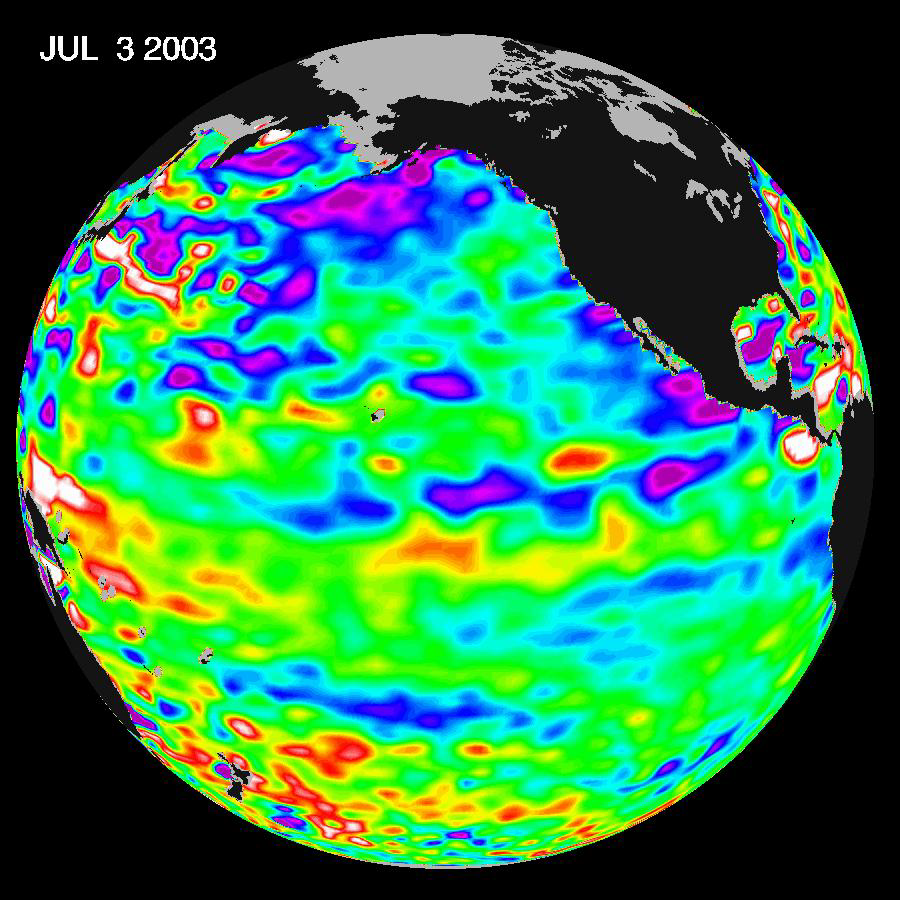

Where is La Niña?

Since the weak El Niño event of last winter, the equatorial Pacific has cooled and oceanographers have been on a La Niña “watch.” Thus far, equatorial waters have seesawed between cooling and the present slight warming. Elsewhere, the northern and northeastern Pacific Ocean remains quite cool and sea levels are much lower than normal. These cooler ocean waters off the U.S. West Coast have driven a cooler and foggier spring and early summer along the coast, and guided the North Pacific Jet Stream north, keeping the West and Southwest in the grip of a 5-year drought.

Sea-surface heights are a measure of how much heat is stored in the ocean below to influence future planetary climate events. Jason scientists will continue to monitor the Pacific closely for further signs of La Niña formation and intensity, or not.

These Jason data were taken during a 10-day collection cycle ending July 3, 2003. The near-equatorial ocean has been very quiet, although sea levels and sea-surface temperatures are near normal or slightly warmer throughout the far western and central equatorial Pacific. Red areas are about 10 centimeters (4 inches) above normal; white areas show the sea-surface height is between 14 and 32 centimeters (6 to 13 inches) above normal. This slight rise in sea levels (warming) contrasts with the Bering Sea, Gulf of Alaska and U.S. West Coast, where lower-than-normal sea-surface levels (blue areas) and cool ocean temperatures continue. The blue areas are between 5 and 13 centimeters (2 and 5 inches) below normal, and the purple areas range from 14 to 18 centimeters (6 to 7 inches) below normal.

The joint U.S.-French Topex/Poseidon mission is managed by the JPL for NASA’s Earth Science Enterprise, NASA Headquarters, Washington, D.C. JPL is a division of the California Institute of Technology in Pasadena. Research on Earth’s oceans using Jason and other space-based capabilities is conducted by NASA’s Earth Science Enterprise to better understand and protect our home planet.

Credit: NASA/JPL